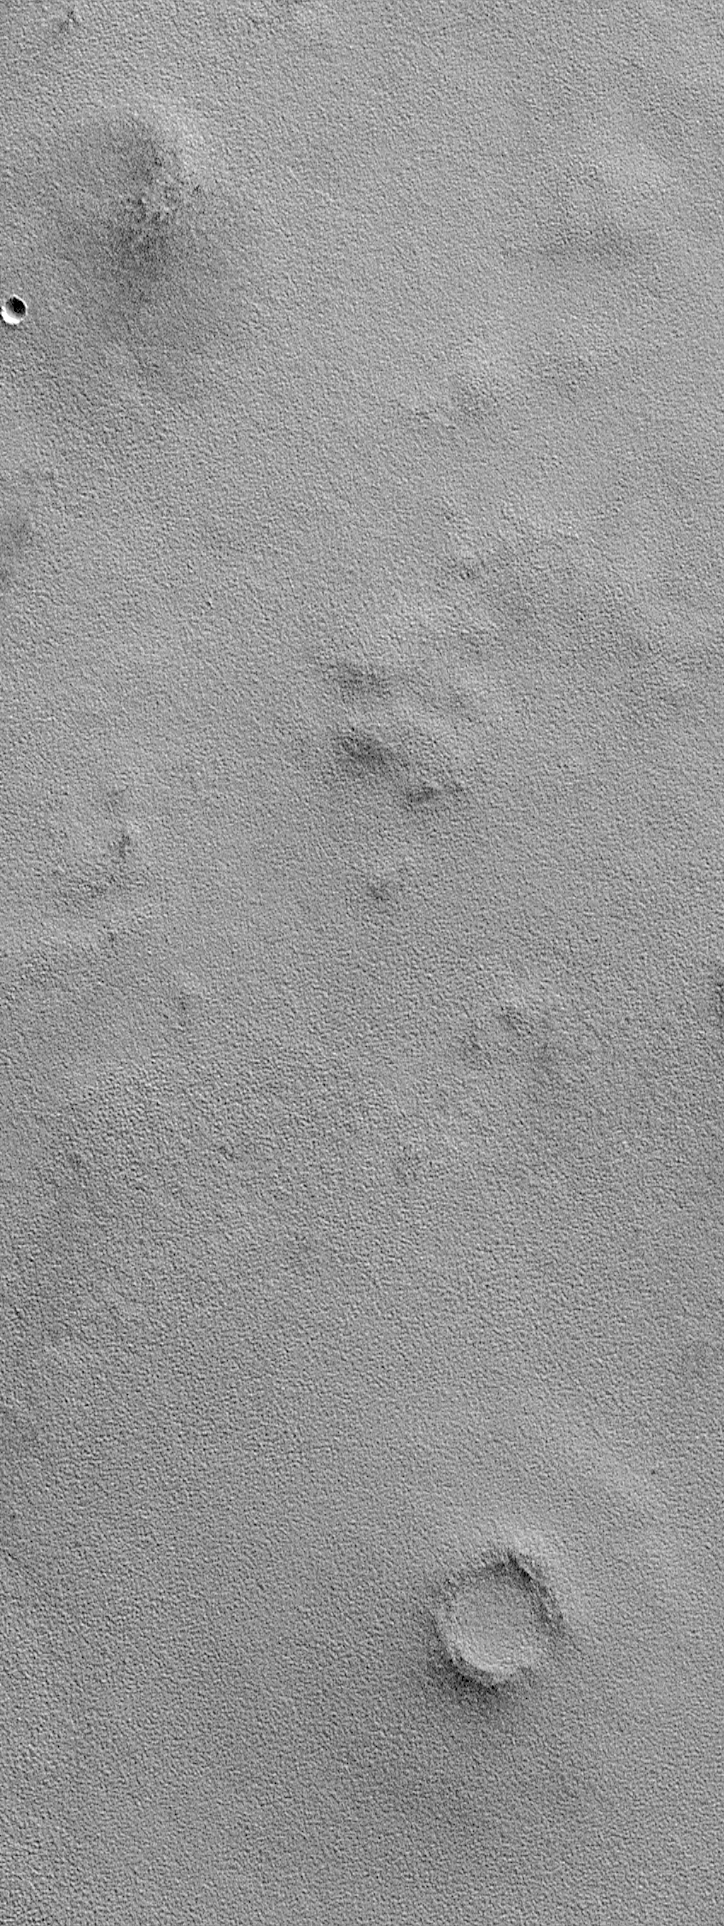

Northern Plains Textures Visible Near the Terminator

Each day, Mars Global Surveyor makes 12 orbits around the red planet. On each orbit at the present time (April 1999), the spacecraft passes from daylight into night somewhere over the northern plains of Mars, and re-emerges into daylight over the southern cratered highlands. The illumination conditions near the martian terminator–the line between night and day–are perfect for observing surface texture and topography. This picture shows a common, rough and bumpy texture that MOC has revealed on the northern plains of Mars. Note the eroded impact crater at the bottom right–small black dots along its rim are interpreted to be boulders. This image covers an area 3 kilometers (1.9 miles) wide by 8 kilometers (5 miles) long and is illuminated by the sun shining low from the northeastern horizon (from the upper right).

Malin Space Science Systems and the California Institute of Technology built the MOC using spare hardware from the Mars Observer mission. MSSS operates the camera from its facilities in San Diego, CA. The Jet Propulsion Laboratory’s Mars Surveyor Operations Project operates the Mars Global Surveyor spacecraft with its industrial partner, Lockheed Martin Astronautics, from facilities in Pasadena, CA and Denver, CO.

Credit: NASA/JPL/MSSS